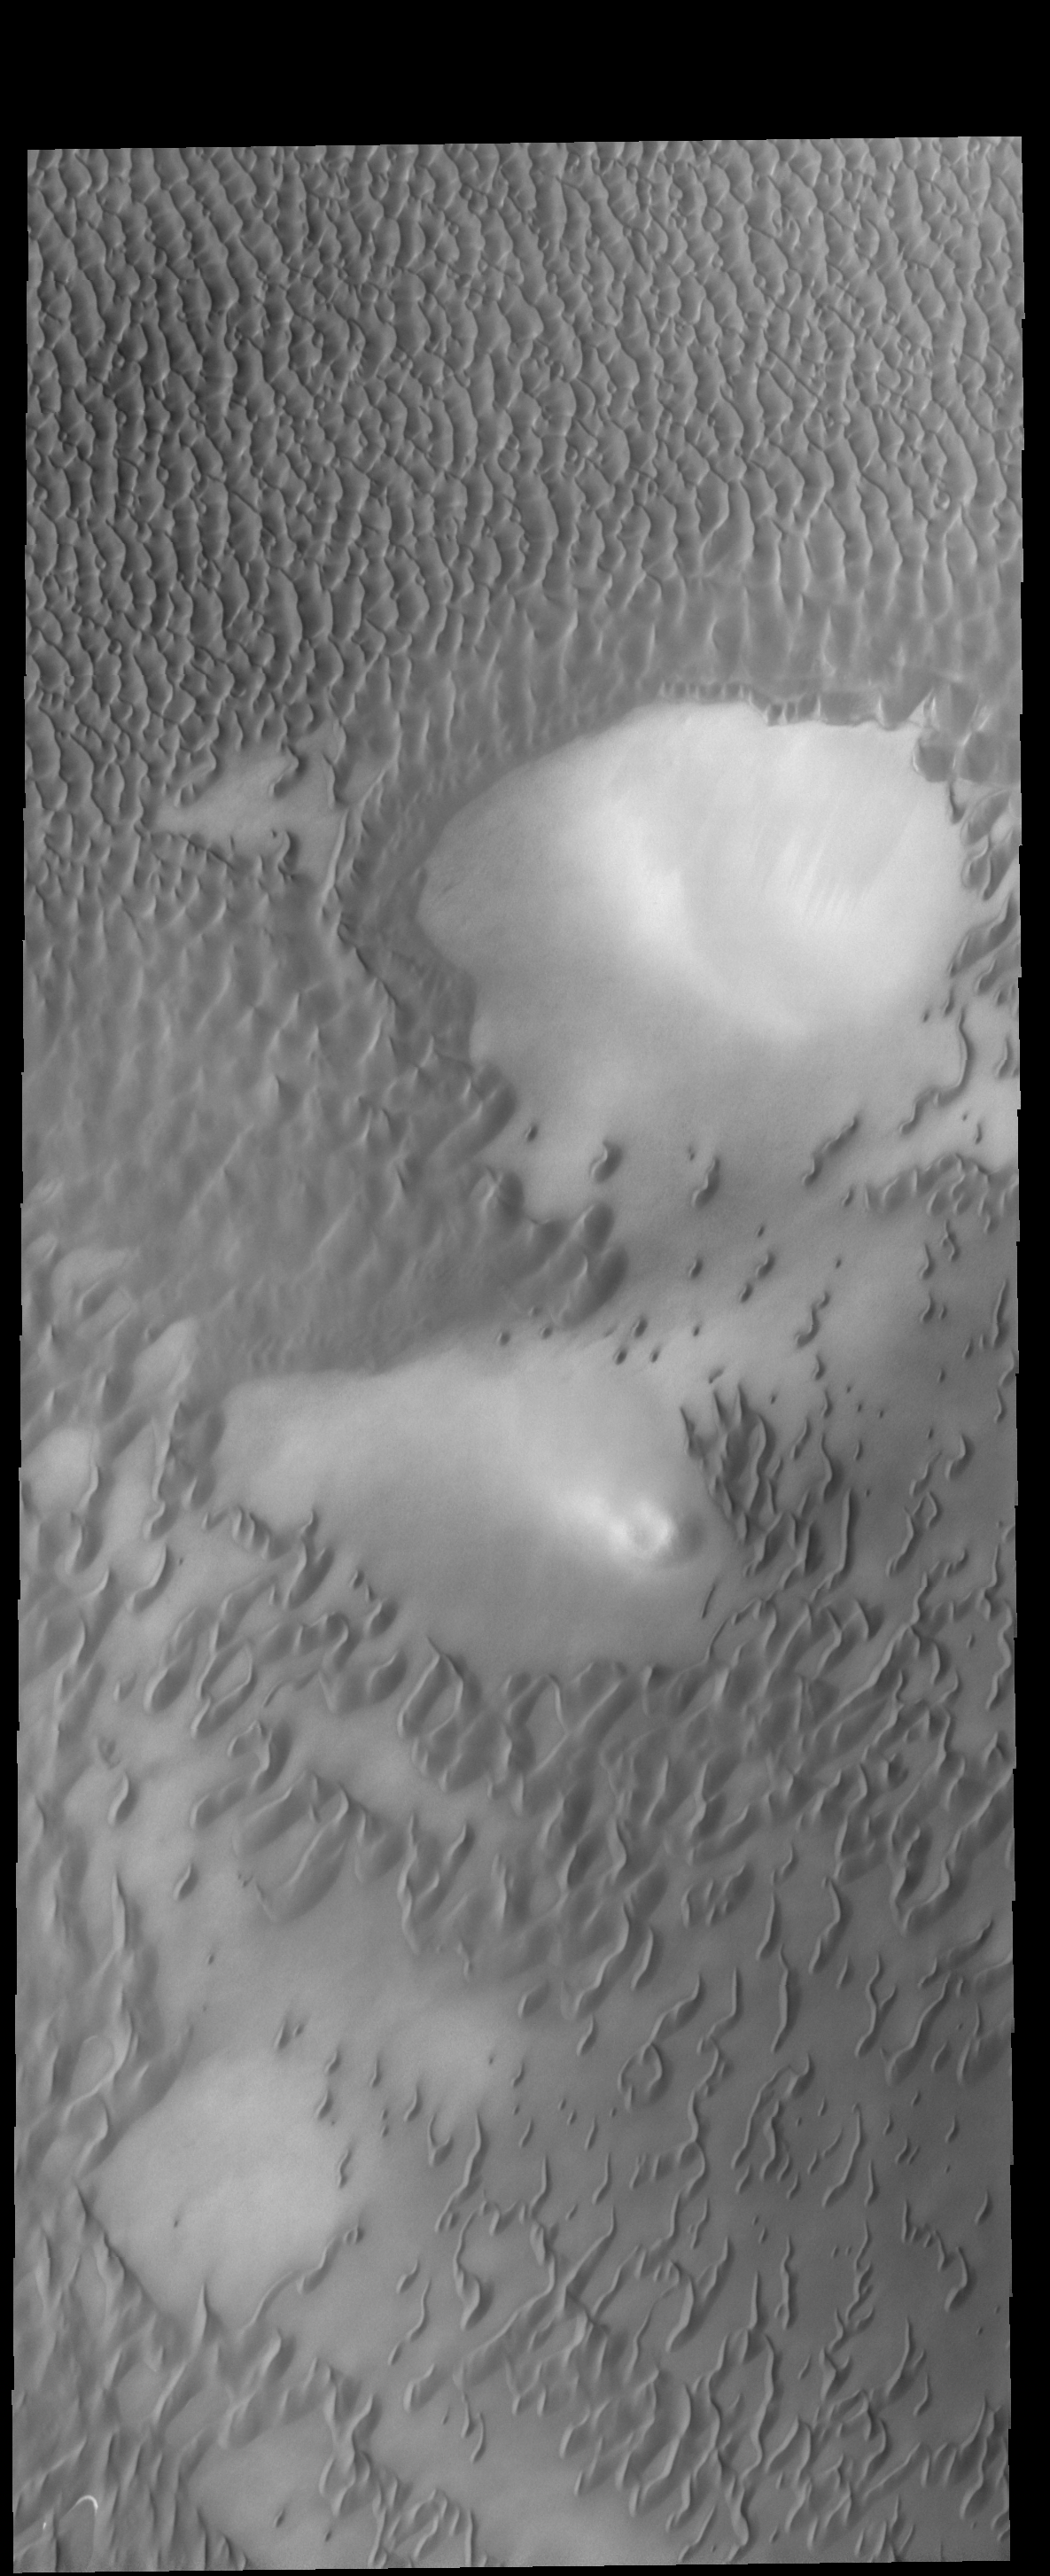

Polar Dunes

The dunes in this VIS image are part of Olympia Undae.

Credit: NASA/JPL-Caltech/ASU